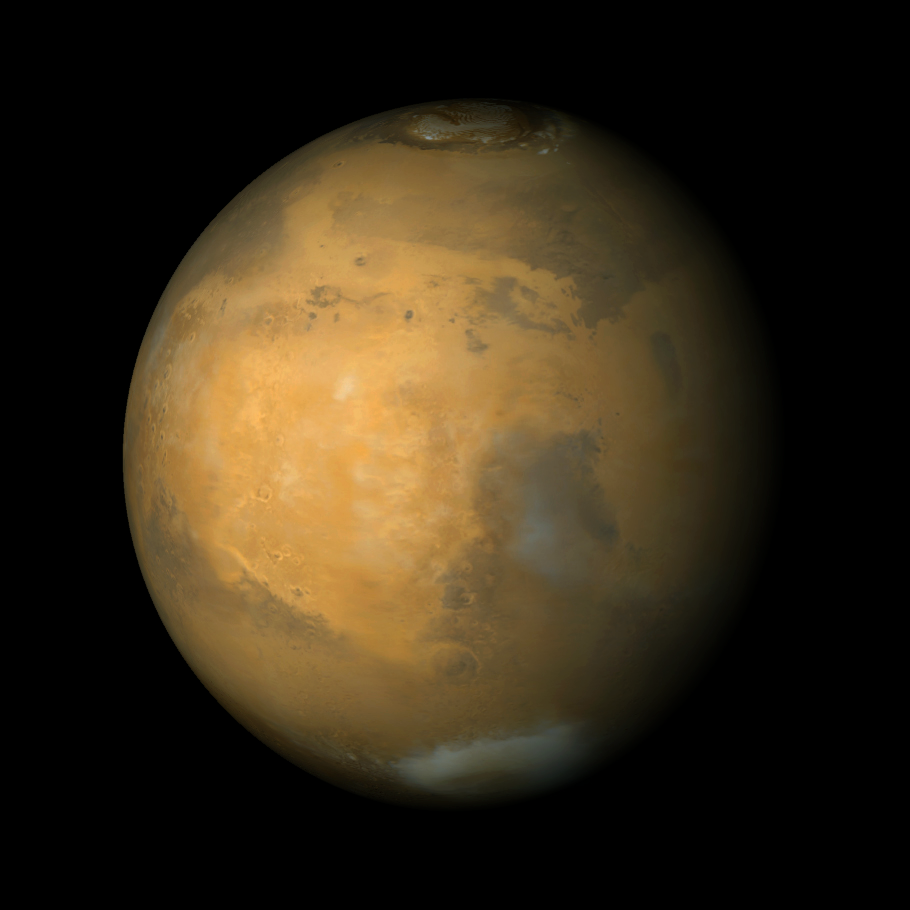

Syrtis Major and Arabia Terra, Mars

The Mars Global Surveyor Mars Orbiter Camera (MOC) has, in fact, three cameras. The narrow angle system obtains monochrome (black-and-white) super-high resolution views of the red planet, while the wide angle system obtains regional and global views in both the red and blue portions of the visible spectrum (to make a color image, the red and blue are averaged to obtain the green channel). The picture shown here is a composite of 9 color strips taken by the MOC on 9 successive orbits from pole-to-pole over the planet during the calibration phase of the mission in March 1999. The large, circular bright region that dominates the scene is Arabia Terra. Syrtis Major is the dark region toward the lower right. The north polar cap is visible at the top, and the bright feature at the lower right is the Hellas Basin. The color in this picture is computer-enhanced and is not shown as it would actually appear to the human eye.

Malin Space Science Systems and the California Institute of Technology built the MOC using spare hardware from the Mars Observer mission. MSSS operates the camera from its facilities in San Diego, CA. The Jet Propulsion Laboratory’s Mars Surveyor Operations Project operates the Mars Global Surveyor spacecraft with its industrial partner, Lockheed Martin Astronautics, from facilities in Pasadena, CA and Denver, CO.

Credit: NASA/JPL/MSSS